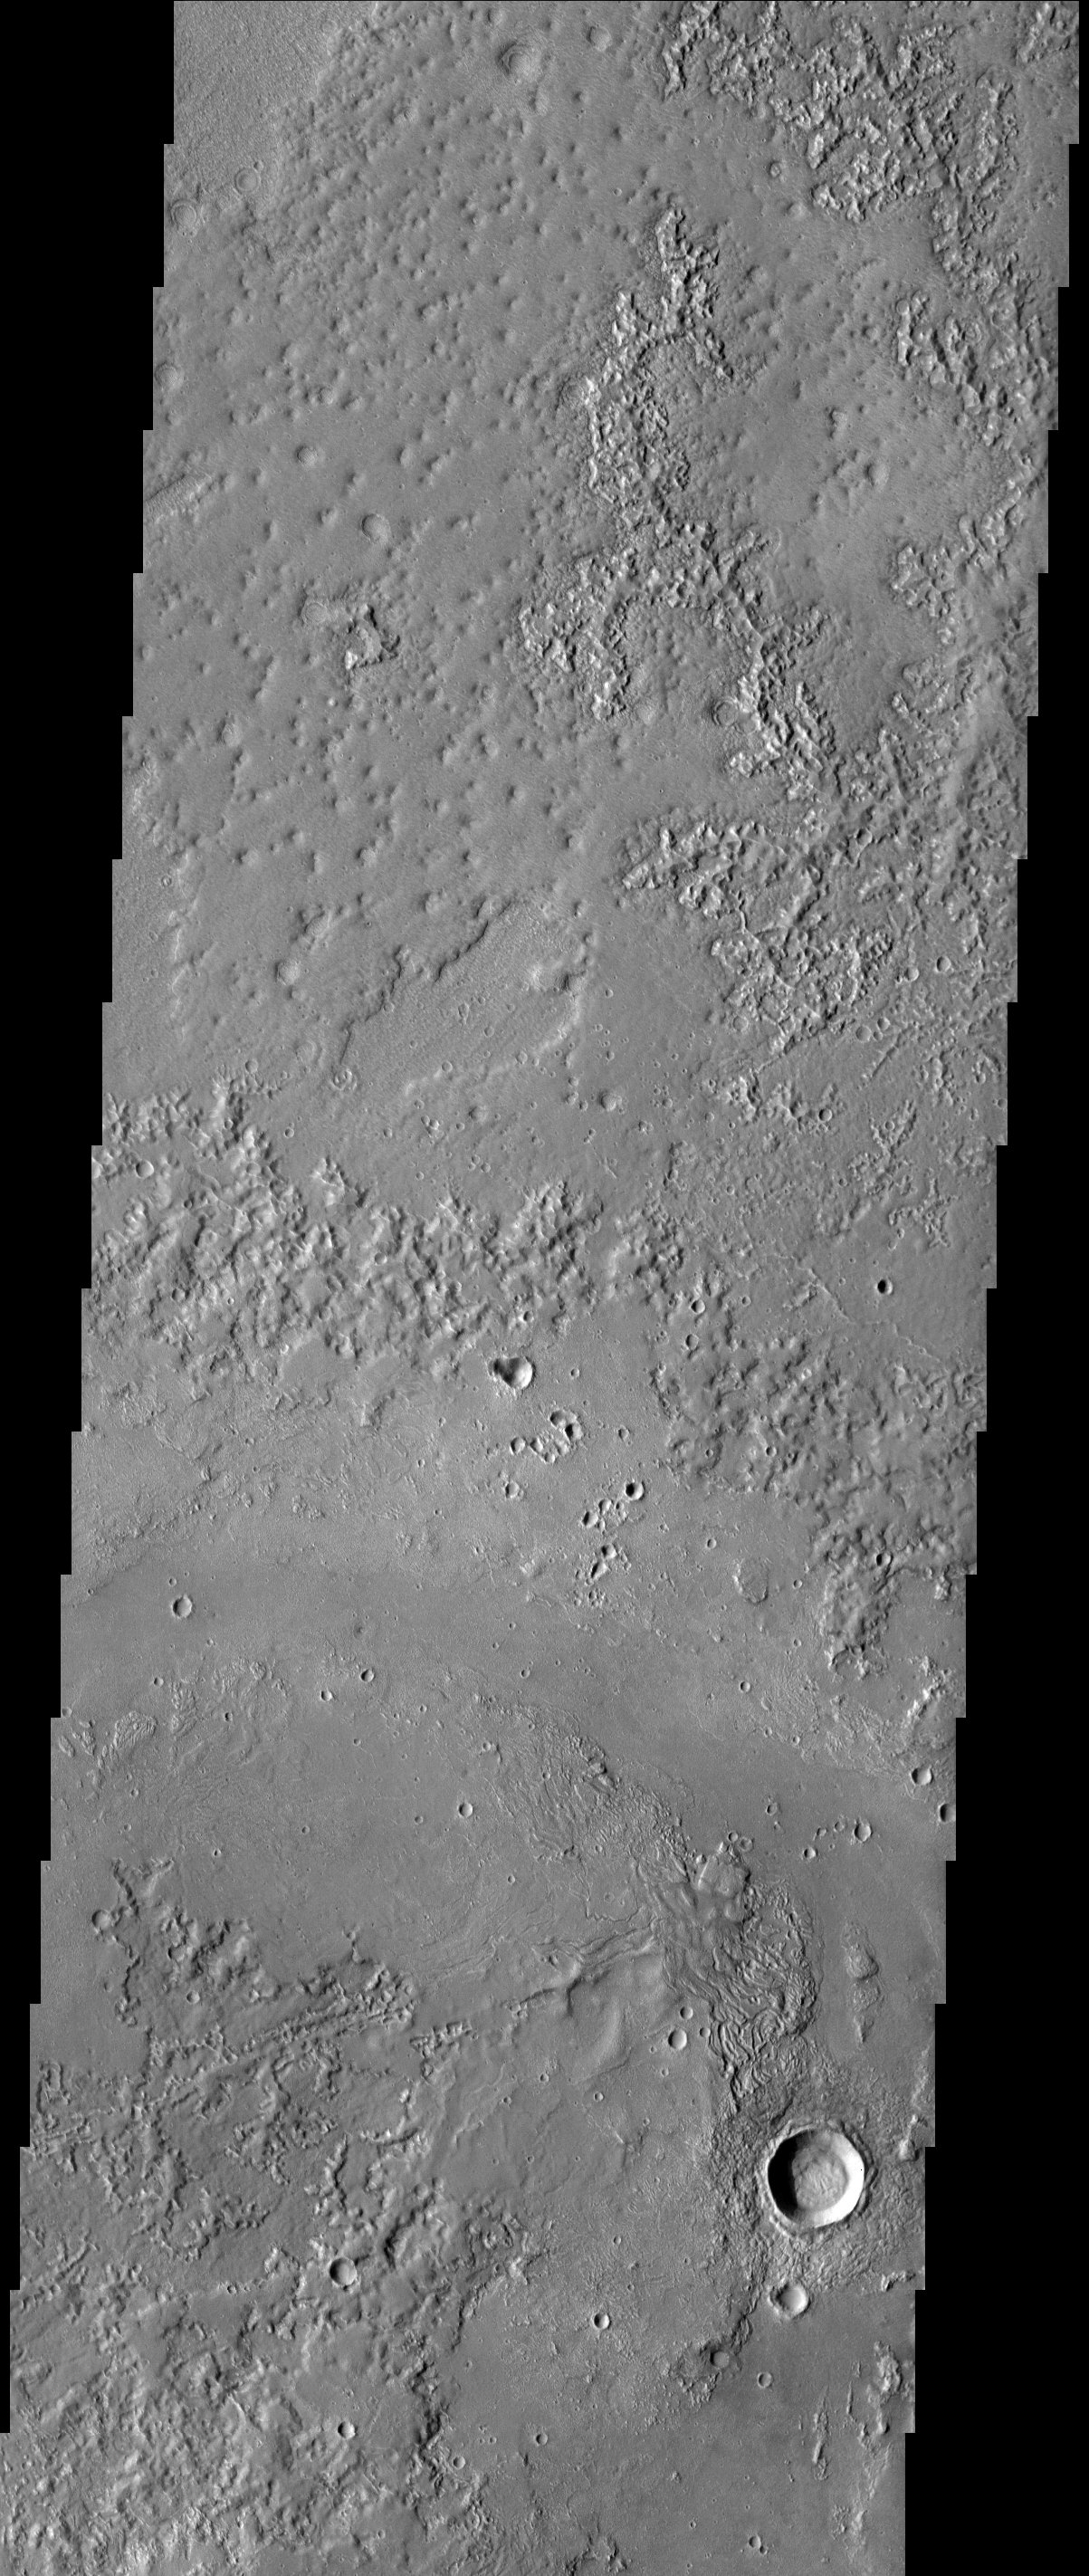

Granicus Vallis

Granicus Vallis, located northwest of the Elysium volcanic complex, may owe its origin to the interaction of volcanic heating and subsurface ground ice. One of the most interesting features seen in this image are the quasi-dendritic depressions, best seen in the upper third of the image. These may be drainage systems formed by the melting of the local permafrost table. Granicus is the ancient name for a river in Turkey.

Note: this THEMIS visual image has not been radiometrically nor geometrically calibrated for this preliminary release. An empirical correction has been performed to remove instrumental effects. A linear shift has been applied in the cross-track and down-track direction to approximate spacecraft and planetary motion. Fully calibrated and geometrically projected images will be released through the Planetary Data System in accordance with Project policies at a later time.

NASA’s Jet Propulsion Laboratory manages the 2001 Mars Odyssey mission for NASA’s Office of Space Science, Washington, D.C. The Thermal Emission Imaging System (THEMIS) was developed by Arizona State University, Tempe, in collaboration with Raytheon Santa Barbara Remote Sensing. The THEMIS investigation is led by Dr. Philip Christensen at Arizona State University. Lockheed Martin Astronautics, Denver, is the prime contractor for the Odyssey project, and developed and built the orbiter. Mission operations are conducted jointly from Lockheed Martin and from JPL, a division of the California Institute of Technology in Pasadena.

Image information: VIS instrument. Latitude 31.7, Longitude 125.4 East (234.6 West). 19 meter/pixel resolution.

Credit: NASA/JPL/Arizona State University